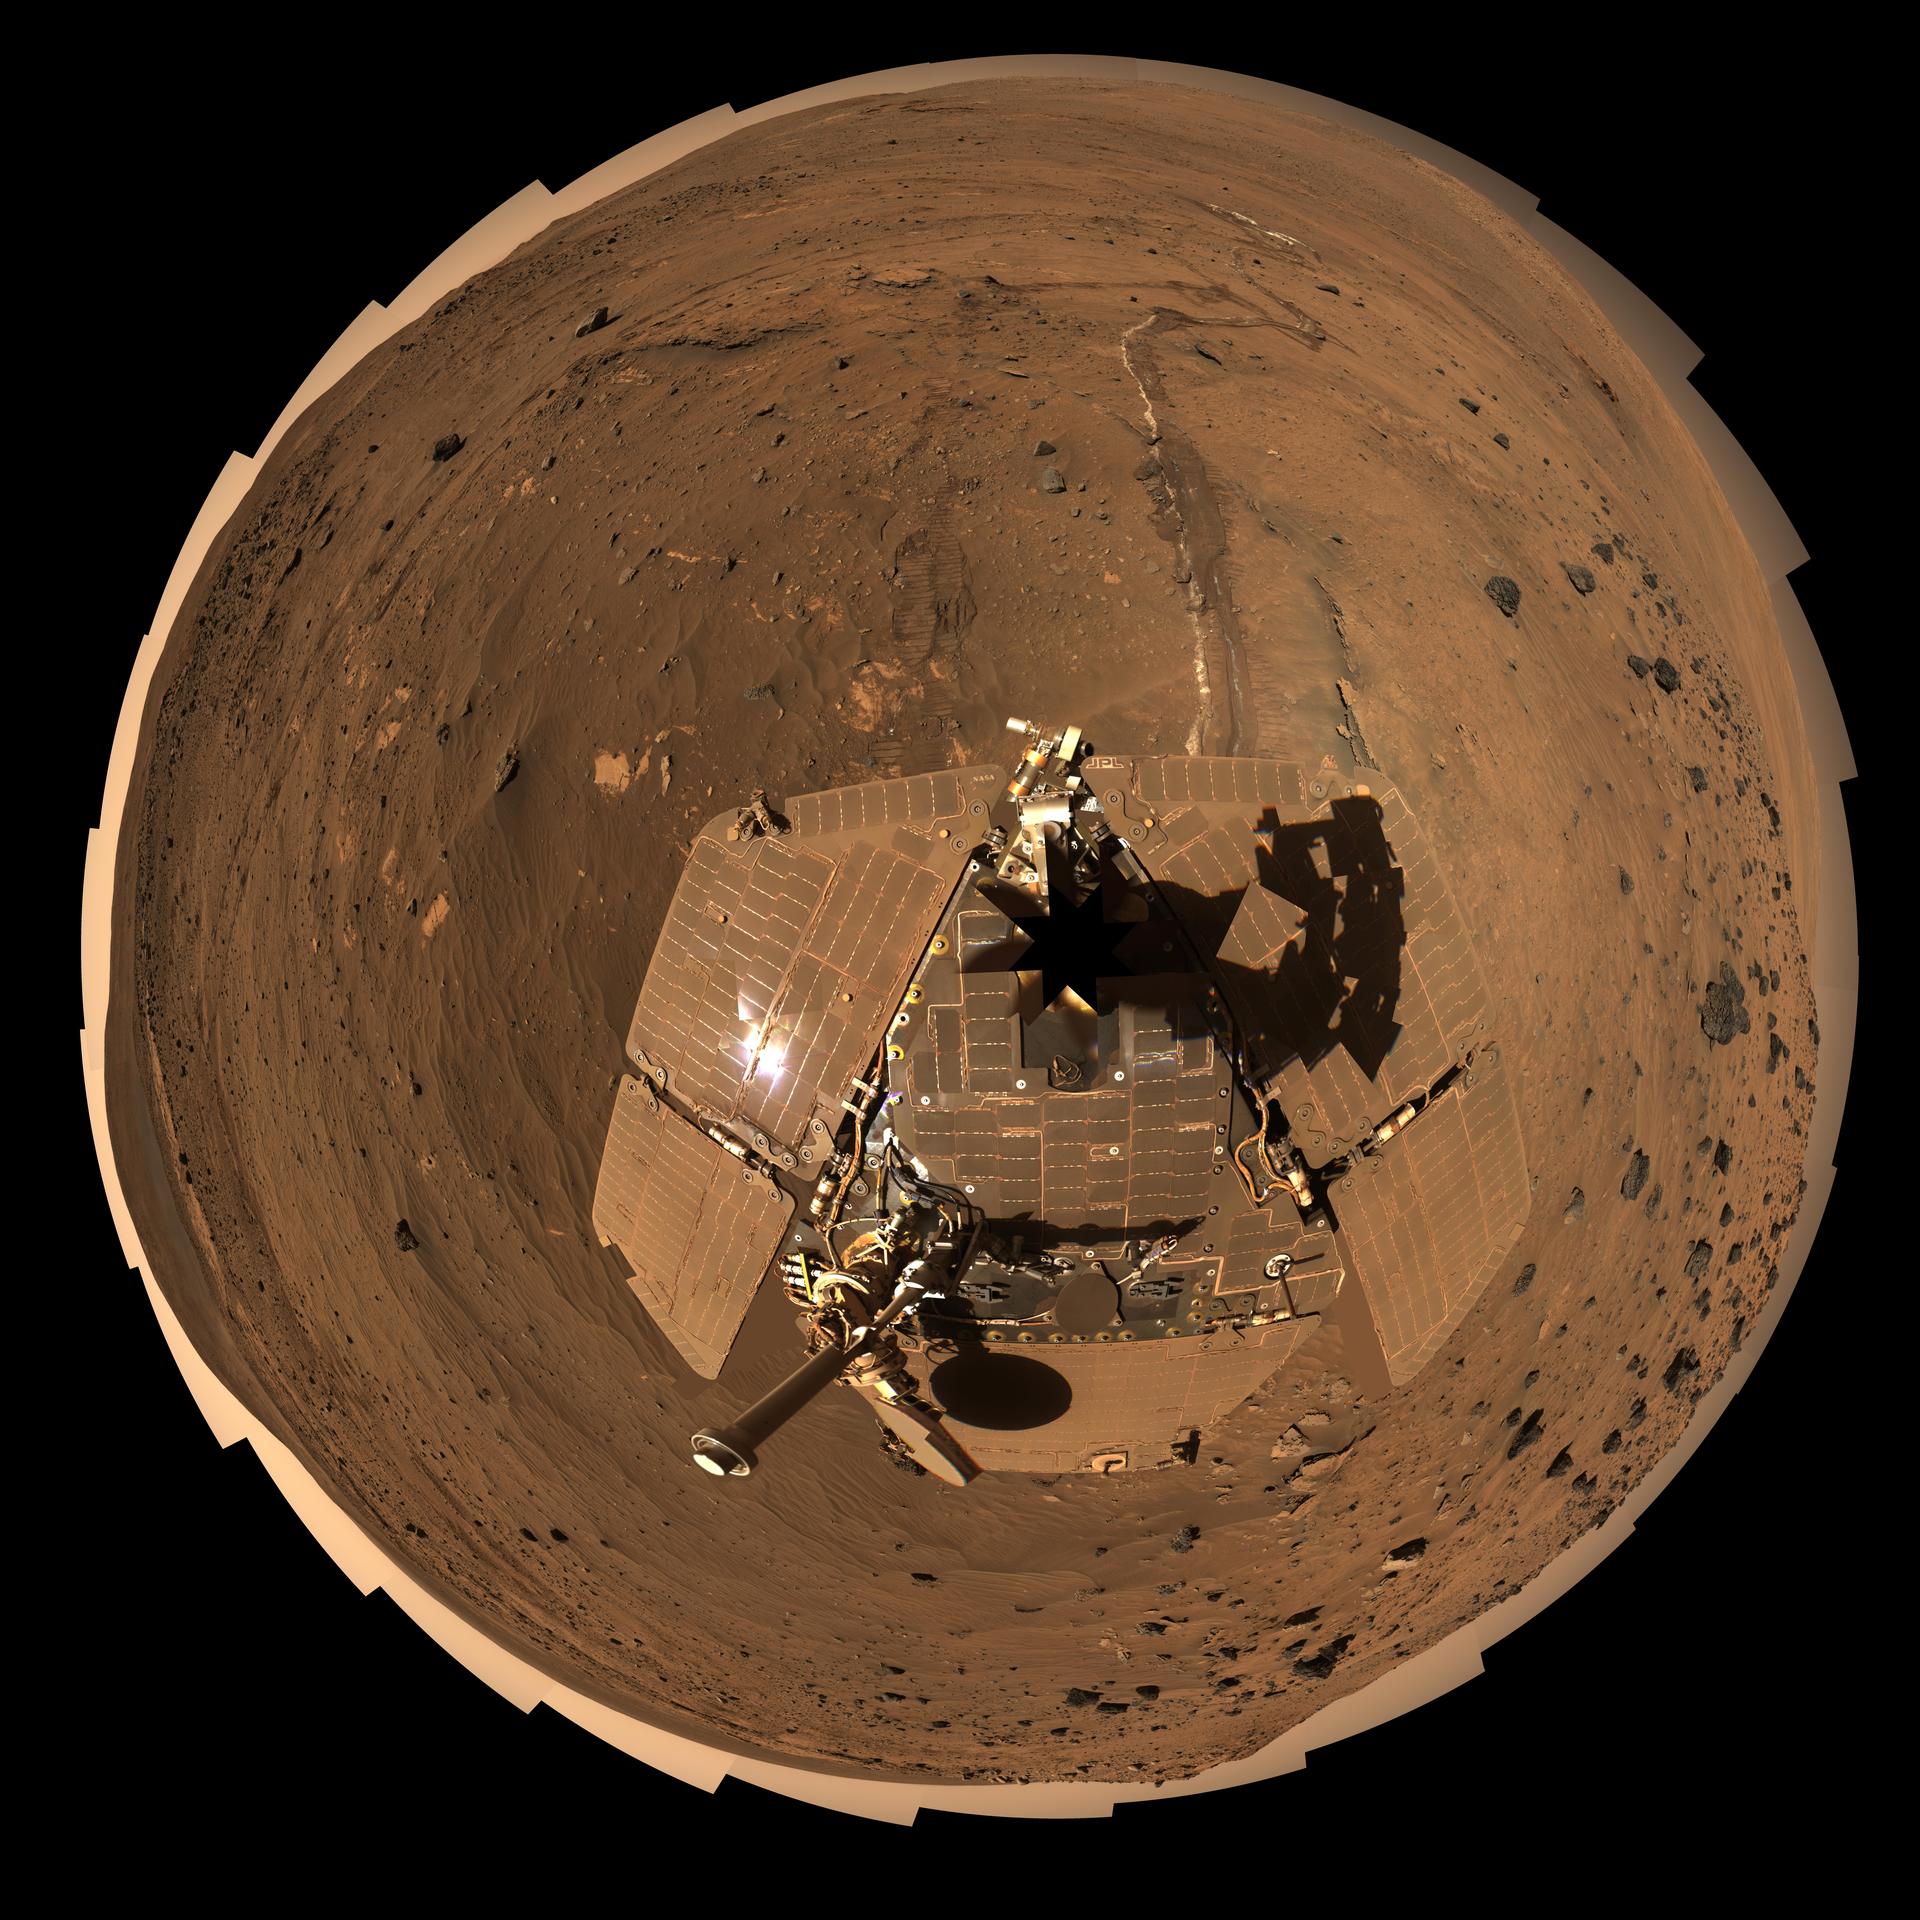

Spirit Mars Rover in ‘McMurdo’ Panorama, Polar Projection

This self-portrait of NASA’s Mars Exploration Rover Spirit is a polar projection of the 360-degree “McMurdo” panorama made from images taken by Spirit’s panoramic camera (Pancam). From April through October 2006, Spirit stayed on a small hill known as “Low Ridge.” There, the rover’s solar panels were tilted toward the sun to maintain enough solar power for Spirit to keep making scientific observations throughout the winter on southern Mars. This view of Spirit and the rover’s surroundings at Low Ridge is presented in approximately true color.

The Pancam began shooting component images of this panorama during the 814th Martian day, or sol, of Spirit’s work on Mars (April 18, 2006) and completed the part shown here on Sol 980 (Oct. 5, 2006).

This is an approximately true-color, red-green-blue composite generated from images taken through the Pancam’s 600-nanometer, 530-nanometer and 480-nanometer filters. Some image mosaic seams and brightness variations in the sky as well as several other small areas of color mis-alignments or other mismatch problems have been smoothed over in image processing in order to simulate the view that a human would see if he or she were standing here and looking around. This “natural color” view is the rover team’s best estimate of what the scene would look like if we were there and able to see it with our own eyes.

Spirit completed its three-month prime mission on Mars in April 2004, then continued operating in bonus extended missions into March 2010, when it ceased communicating.

Credit: NASA/JPL-Caltech/Cornell Univ./Arizona State Univ.